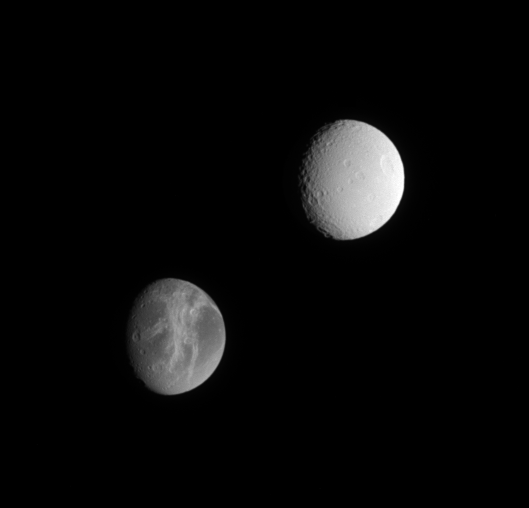

Sister Moons

Cassini offers this lovely comparison between two of Saturn’s satellites, Dione and Tethys, which are similar in size but have very different surfaces.

Extensive systems of bright fractures carve the surface of Dione (1,118 kilometers, or 695 miles across). The double-pronged feature Carthage Linea points toward the crater Turnus at the nine o’clock position near the terminator, and Palatine Linea runs toward the moon’s bottom limb near the five o’clock position.

In contrast, the surface of Tethys (1,071 kilometers, or 665 miles across) appears brighter and more heavily cratered. The large crater Penelope is near the eastern limb. The huge rift zone Ithaca Chasma, which is 3 to 5 kilometers (2 to 3 miles) deep and extends for about 2,000 kilometers (1,200 miles) from north to south across Tethys, is hidden in shadow just beyond the terminator. For comparison, the Grand Canyon in Arizona is about 1.5 kilometers (1 mile) deep, and about 450 kilometers (280 miles) long.

The image was taken in visible light with the Cassini spacecraft narrow-angle camera on March 7, 2005, at a distance of approximately 1.5 million kilometers (908,000 miles) from Tethys and 1.6 million kilometers (994,000 miles) from Dione. The image scale is 9 kilometers (6 miles) per pixel on Tethys, and 10 kilometers (6 miles) per pixel on Dione.

The Cassini-Huygens mission is a cooperative project of NASA, the European Space Agency and the Italian Space Agency. The Jet Propulsion Laboratory, a division of the California Institute of Technology in Pasadena, manages the mission for NASA’s Science Mission Directorate, Washington, D.C. The Cassini orbiter and its two onboard cameras were designed, developed and assembled at JPL. The imaging team is based at the Space Science Institute, Boulder, Colo.

Credit: NASA/JPL/Space Science Institute